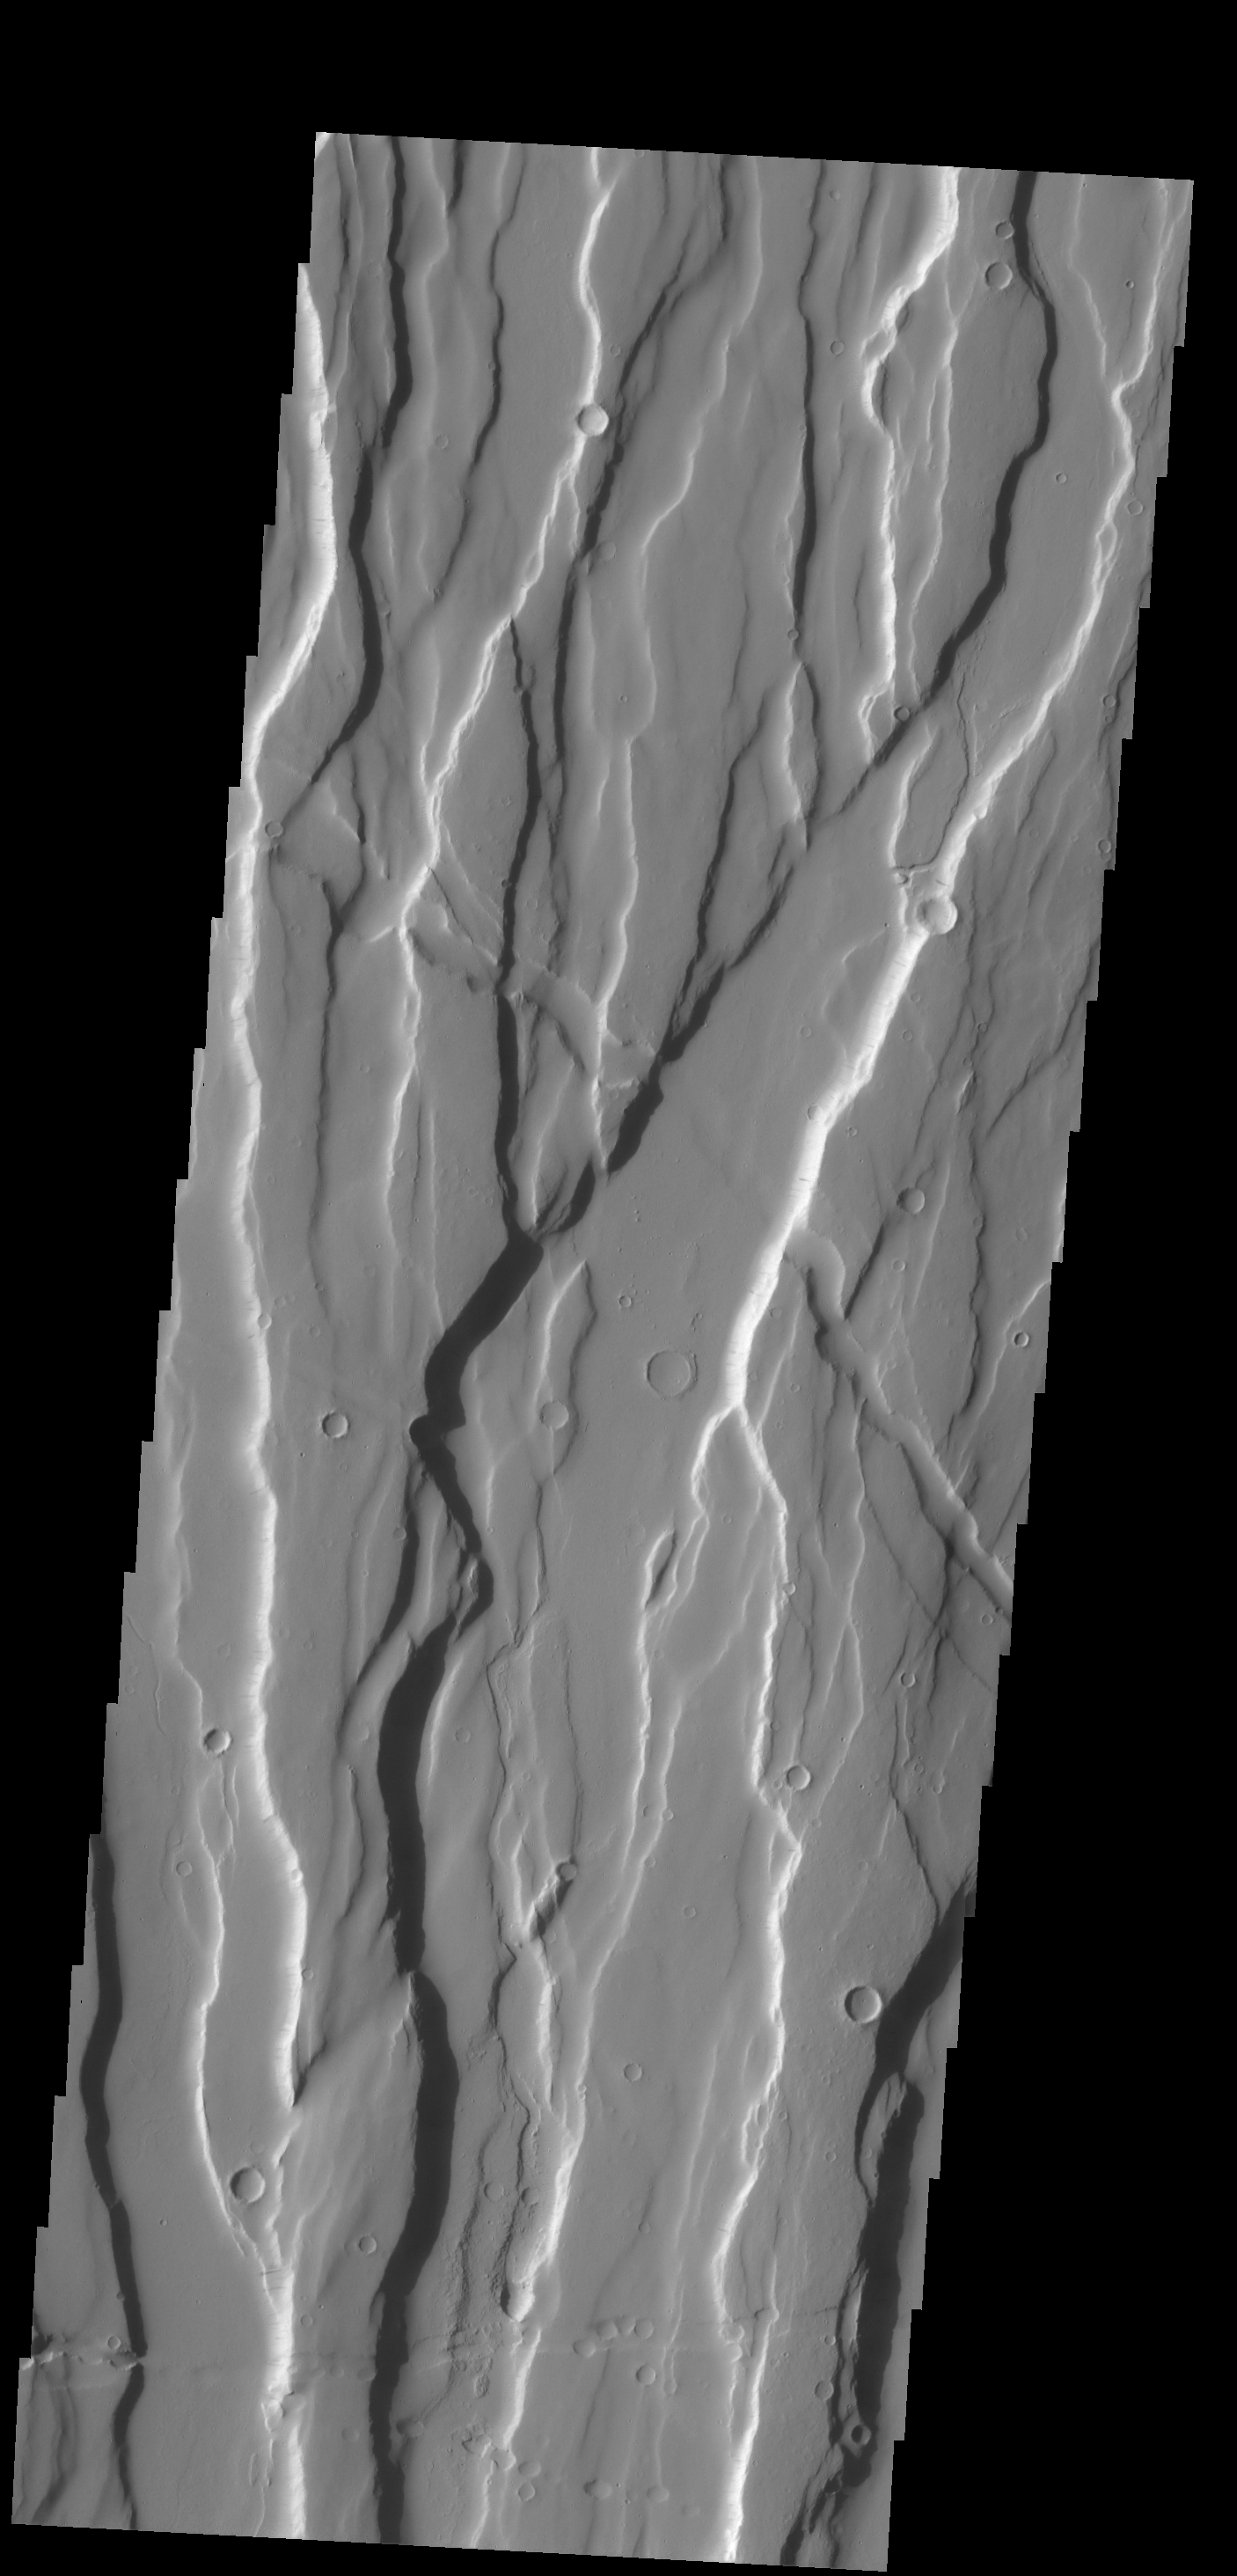

Ceraunius Fossae

The complex fracture system in this VIS image is part of Ceraunius Fossae, one of the fracture systems that surround Alba Mons.

Credit: NASA/JPL-Caltech/ASU